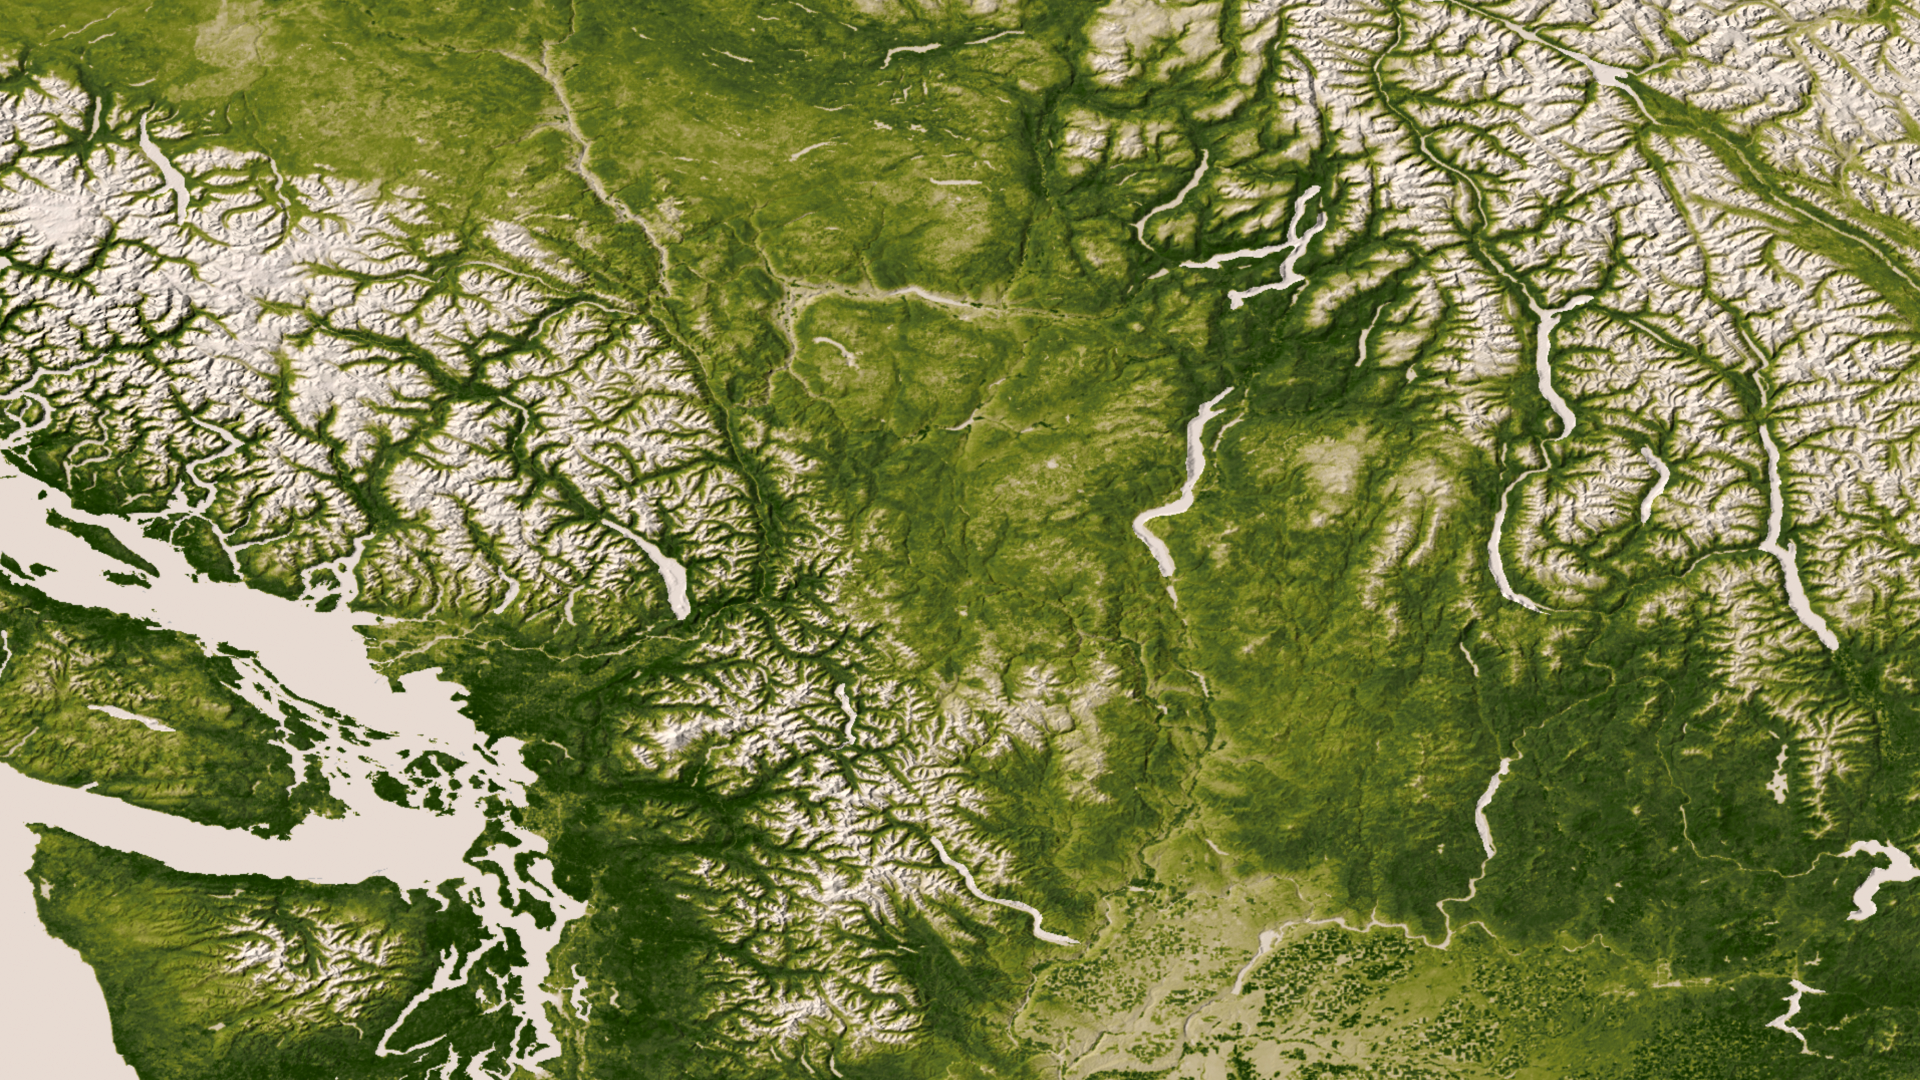

Pacific Northwest

The Rocky, Cascade, and Coast Mountain Ranges dominate the landscape of the Pacific Northwest in this image created June 11-17, 2012 from the Visible-Infrared Imager/Radiometer Suite (VIIRS) instrument aboard the Suomi National Polar-orbiting Partnership or Suomi NPP satellite, a partnership between NASA and the National Oceanic and Atmospheric Administration, or NOAA. Potato and other agriculture can be seen in the bottom center of the image, as the Rockies transition to the plains of Idaho. High values of Normalized Difference Vegetation Index, or NDVI, represent dense green functioning vegetation and low NDVI values represent sparse green vegetation or vegetation under stress from limiting conditions, such as drought.

Credit: NASA/NOAA